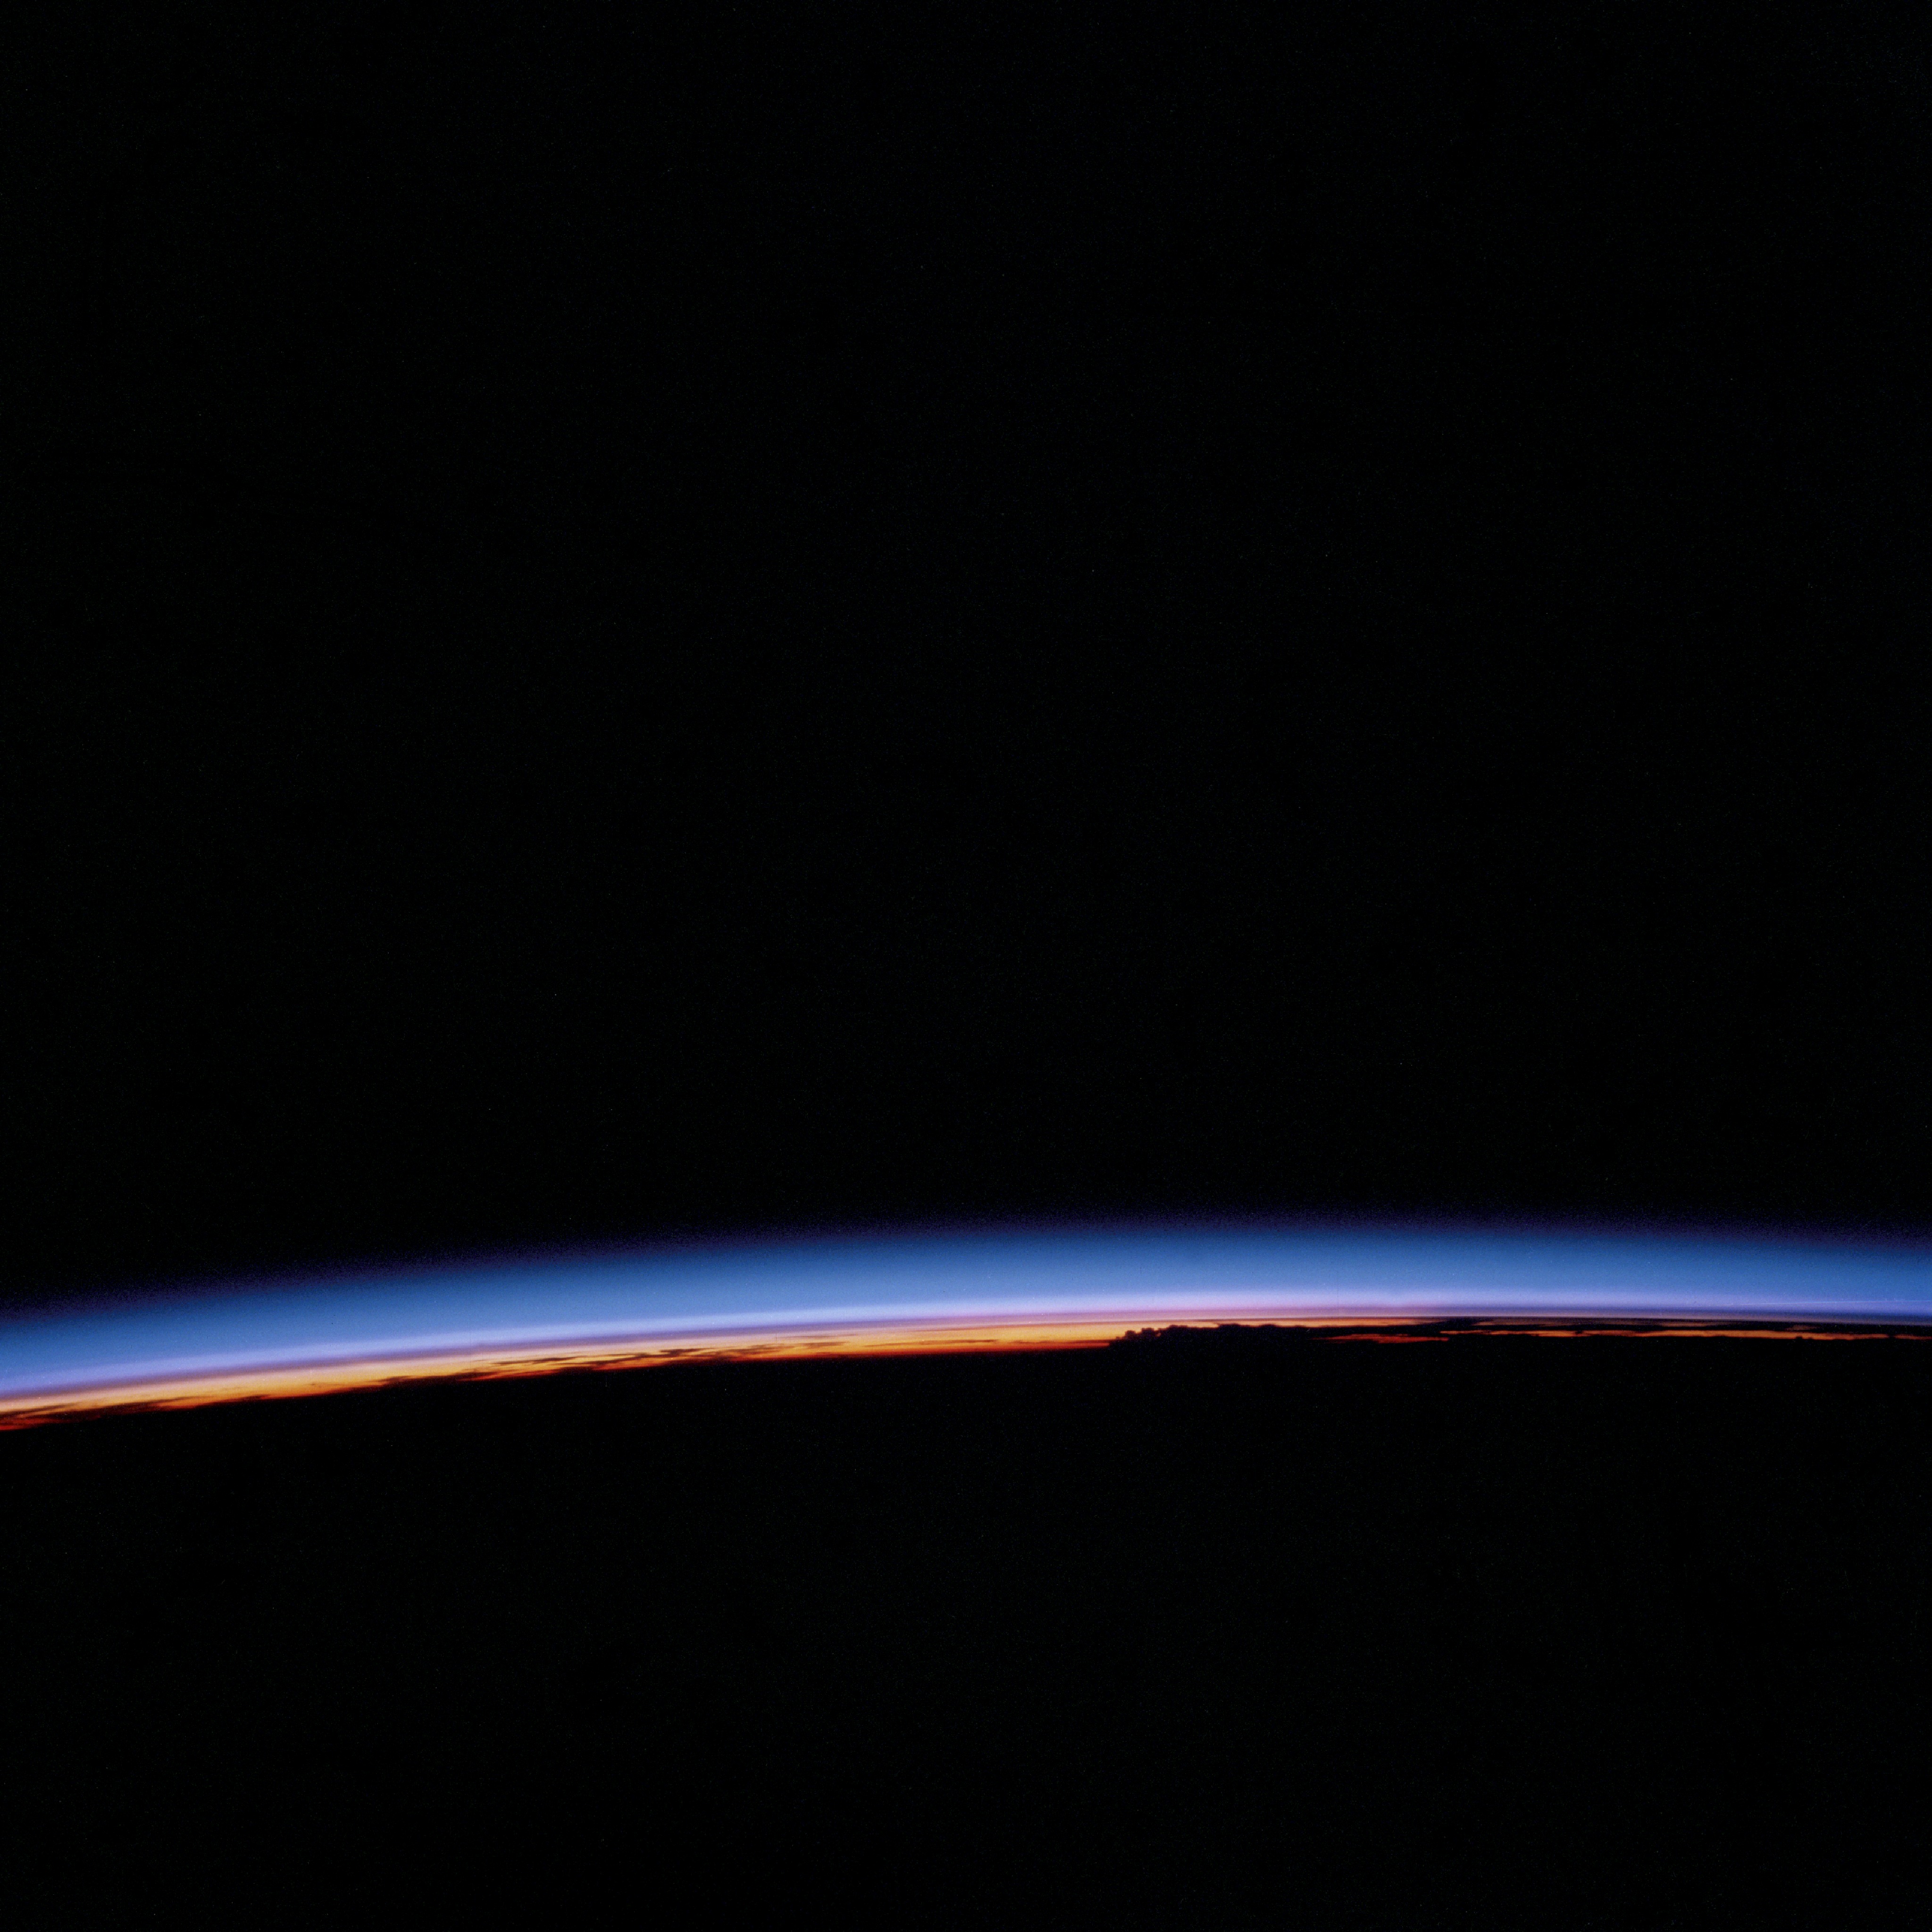

Earth limb at sunset

STS006-46-617 (4-9 April 1983) --- This view of sunset over the Amazon Basin was photographed with a 35mm camera from the Earth-orbiting space shuttle Challenger. The reusable vehicle was making its first trip into space and carried a crew of astronauts Paul J. Weitz, Karol J. Bobko, F. Story Musgrave and Donald H. Peterson.

Credit: NASA